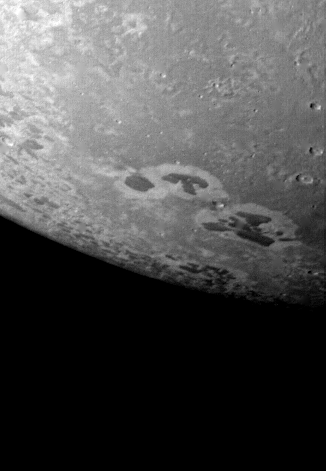

Triton – Detail of Dark and Light Material

Voyager 2 acquired this black and white image of Triton, Neptune’s largest satellite, during the night of Aug. 24-25, 1989. Triton’s limb cuts obliquely across the middle of the image. The field of view is about 1,000 km (600 miles) across. Three irregular dark areas, surrounded by brighter material, dominate the image. Low-lying material with intermediate albedo occupies the central area, and fresh craters occur along the right margin. Sub-parallel alignment of linear patches of dark material shown in the lower and left part of the image suggests that the patches are structurally controlled. The Voyager Mission is conducted by JPL for NASA’s Office of Space Science and Applications.

Credit: NASA/JPL